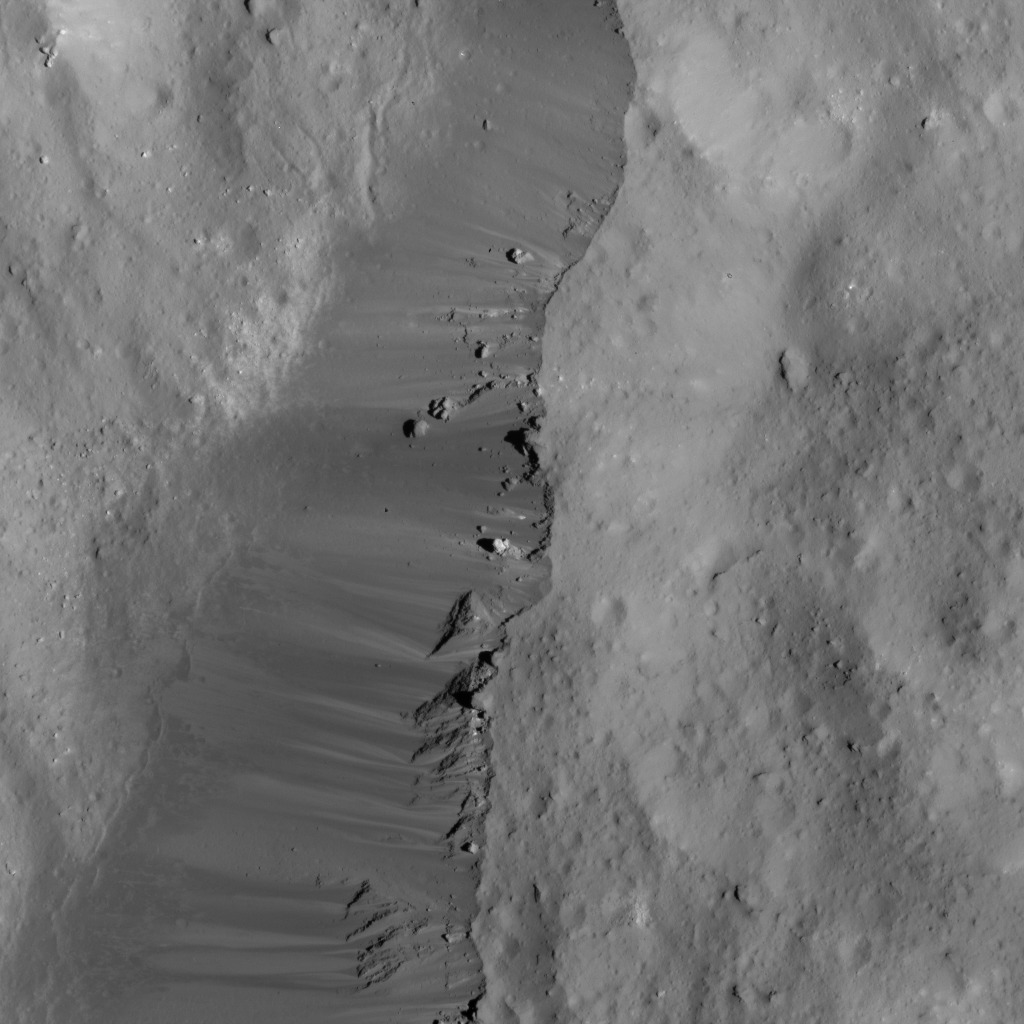

Occator Crater’s Eastern Rim

This image of was obtained by NASA’s Dawn spacecraft on June 9, 2018 from an altitude of about 30 miles (48 kilometers).

The center of this picture is located at about 17.7 degrees north latitude and 244.9 degrees east longitude.

Dawn’s mission is managed by JPL for NASA’s Science Mission Directorate in Washington. Dawn is a project of the directorates Discovery Program, managed by NASA’s Marshall Space Flight Center in Huntsville, Alabama. JPL is responsible for overall Dawn mission science. Orbital ATK Inc., in Dulles, Virginia, designed and built the spacecraft. The German Aerospace Center, Max Planck Institute for Solar System Research, Italian Space Agency and Italian National Astrophysical Institute are international partners on the mission team.

Credit: NASA/JPL-Caltech/UCLA/MPS/DLR/IDA